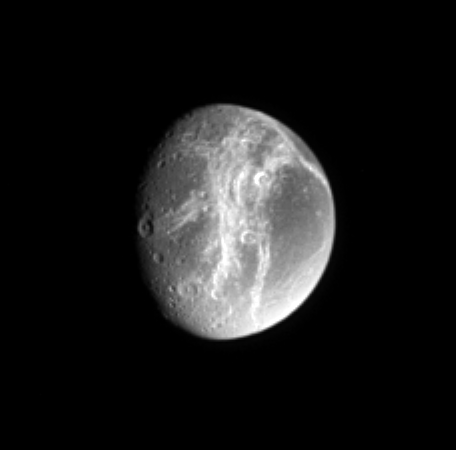

Far off Cracks

The distinctive, wispy system of fractures on the trailing hemisphere of Saturn’s moon Dione shows a great deal of contrast in this ultraviolet view. Dione is 1,118 kilometers (695 miles) across.

North on Dione is up and tilted 30 degrees to the left.

The image was taken with the Cassini spacecraft narrow-angle camera on March 7, 2005, using a filter sensitive to wavelengths of ultraviolet light centered at 338 nanometers. The image was acquired at a distance of approximately 1.6 million kilometers (1 million miles) from Dione and at a Sun-Dione-spacecraft, or phase, angle of 50 degrees. Resolution in the original image was 9 kilometers (6 miles) per pixel. The image has been contrast-enhanced and magnified by a factor of two to aid visibility.

The Cassini-Huygens mission is a cooperative project of NASA, the European Space Agency and the Italian Space Agency. The Jet Propulsion Laboratory, a division of the California Institute of Technology in Pasadena, manages the mission for NASA’s Science Mission Directorate, Washington, D.C. The Cassini orbiter and its two onboard cameras were designed, developed and assembled at JPL. The imaging team is based at the Space Science Institute, Boulder, Colo.

Credit: NASA/JPL/Space Science Institute